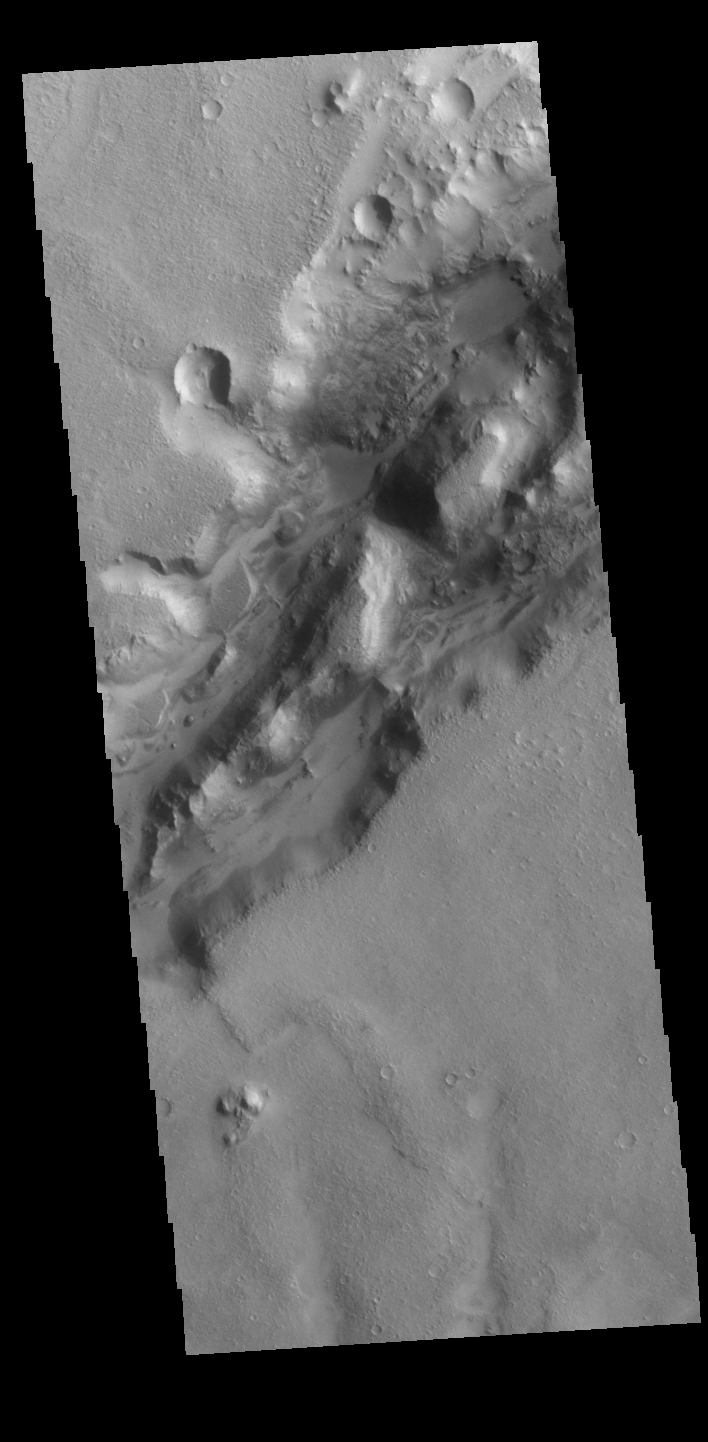

Nili Fossae

Today’s VIS image shows a section of a graben that is part of Nili Fossae. Graben are formed when a block of material drops downward between paired tectonic faults. Graben usually have straight sides with little sinuosity, whereas fluvial channels typically have large amounts of sinuosity along the length of the depression. Nili Fossae is located northeast of the large volcano Syrtis Major and northwest of the ancient impact basin Isidis Planitia. The graben, which can be about 500 meters (1,600 feet) deep, make concentric curves that follow the outline of Isidis Planitia. The faults likely formed as the crust sagged under the weight of lava flows filling Isidis Planitia.

Credit: NASA/JPL-Caltech/ASU